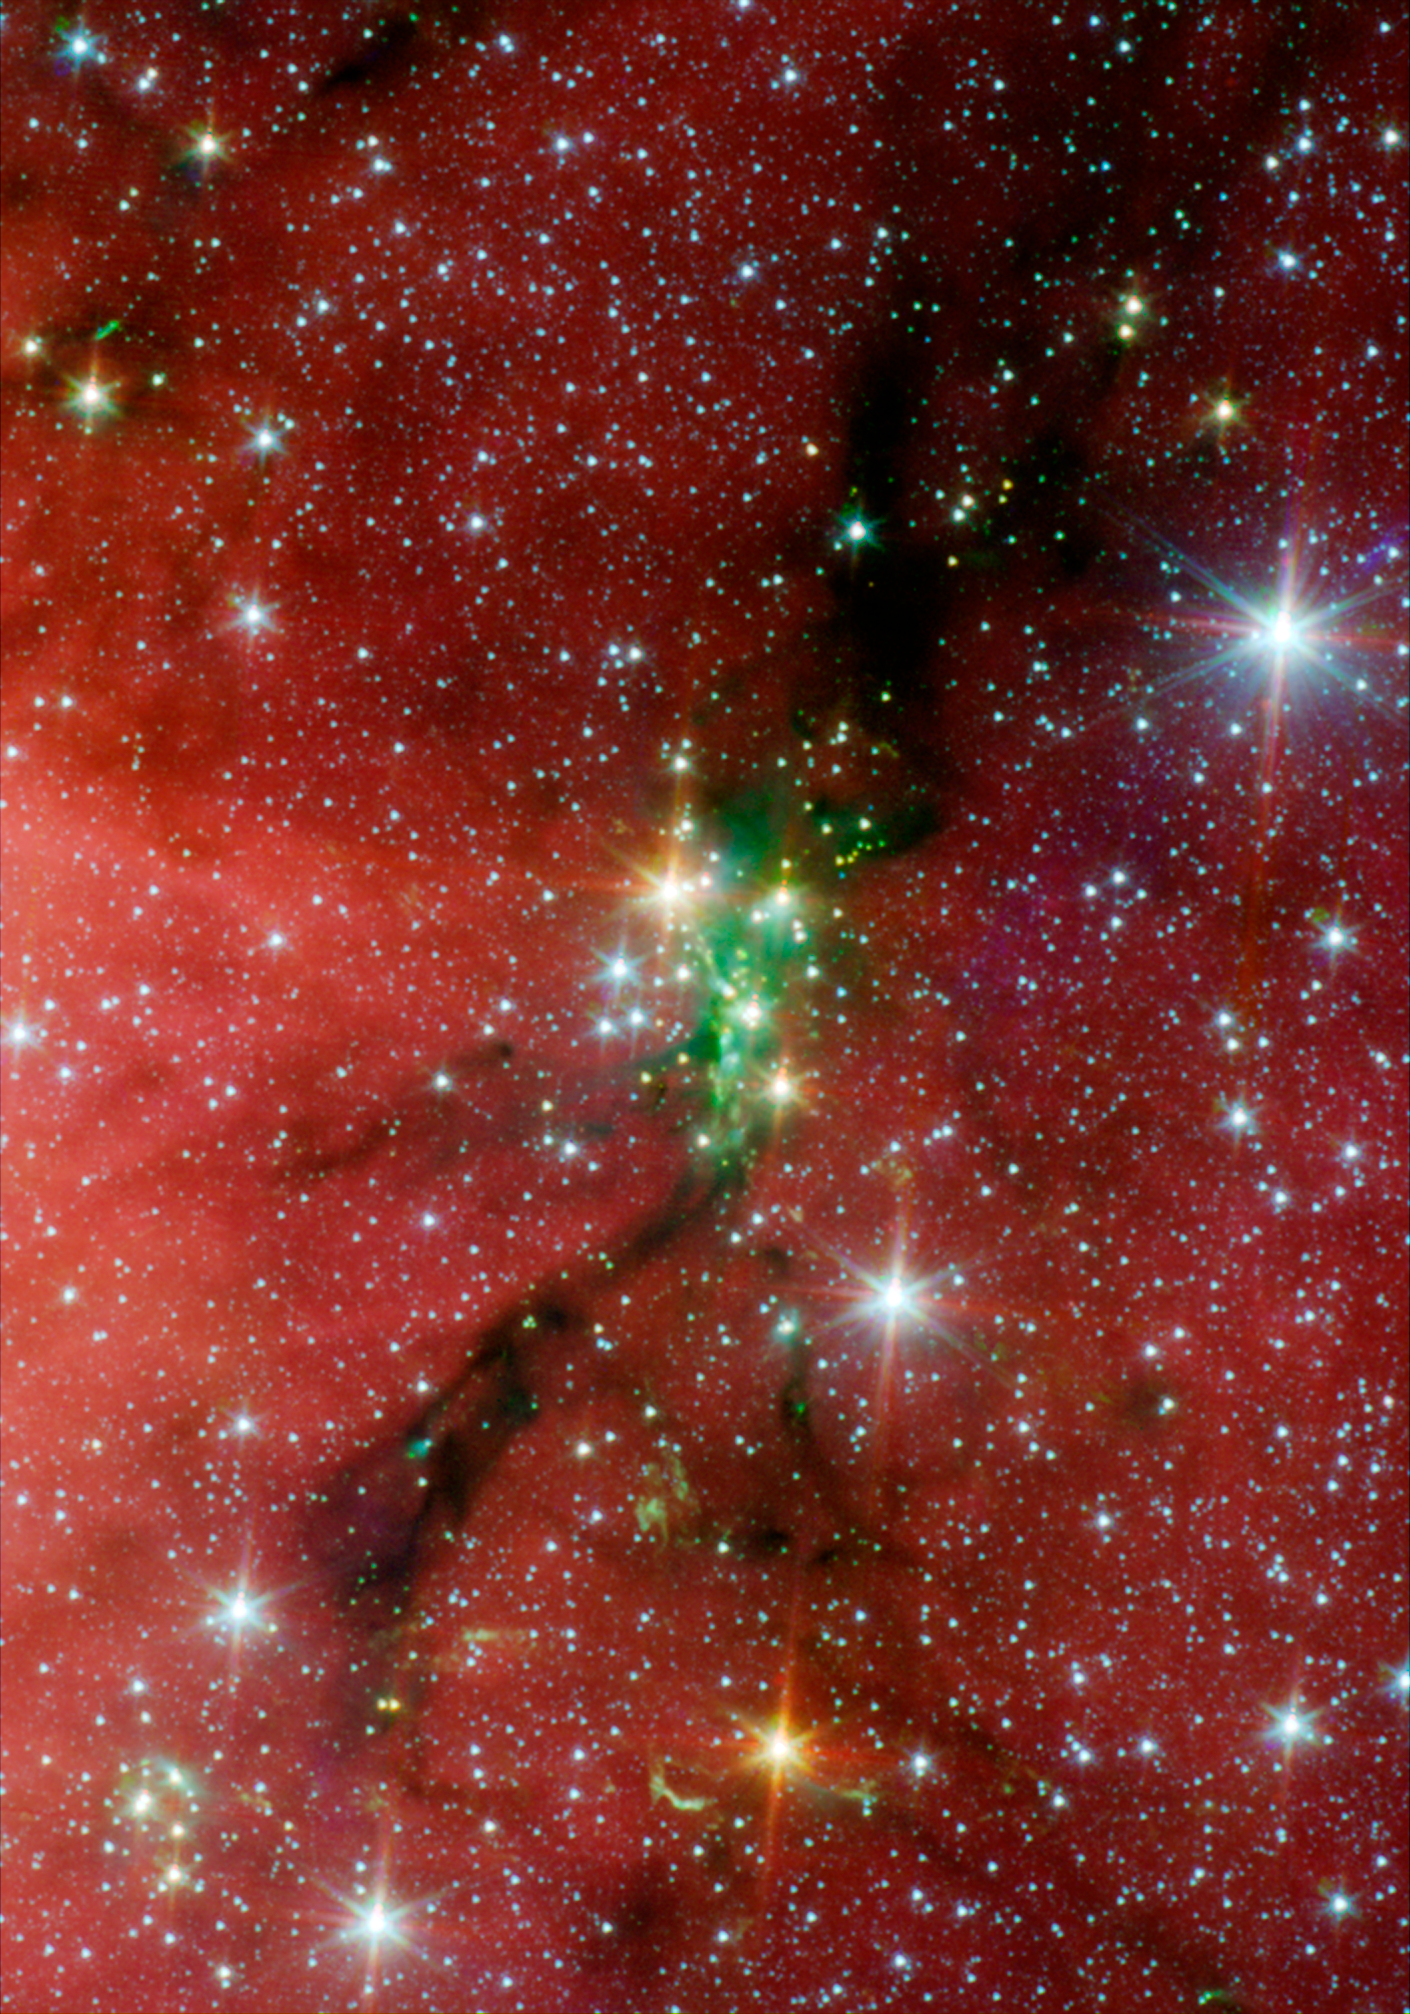

Stellar Families: Young Stars in Serpens

Human families may be bonded by blood, but stellar families are united by gravity. A family of stars, or star cluster, can contain hundreds or thousands of members. In this image, NASA's Spitzer Space Telescope spots the Serpens South star cluster, which consists of a relatively dense group of 50 young stars -- 35 of which are protostars, or stellar infants, that are just beginning to form.

Stellar members of Serpens South star cluster can be seen as the green, yellow, and orange tinted specks sitting atop the black dust lane running down the center of the image. Like raindrops, stars form when thick patches of cosmic clouds condense.

Tints of green in the image represent hot hydrogen gas excited when high-speed jets of gas ejected by infant stars collide with the cool gas in the surrounding cloud.

Wisps of red in the background are organic molecules called polycyclic aromatic hydrocarbons (PAHs), which are being excited by stellar radiation from a neighboring star-forming region located to the east of this image, called W40. On Earth PAHs are found on charred barbeque grills and in the sooty automobile exhaust.

This Spitzer picture is composed of three images taken with the telescope's Infrared Array Camera (IRAC) at 3.6 (blue), 4.5 (green), and 5.8 (red) microns.

Credit: NASA/JPL-Caltech/L. Allen (Harvard-Smithsonian CfA) & Gould's Belt Legacy Team